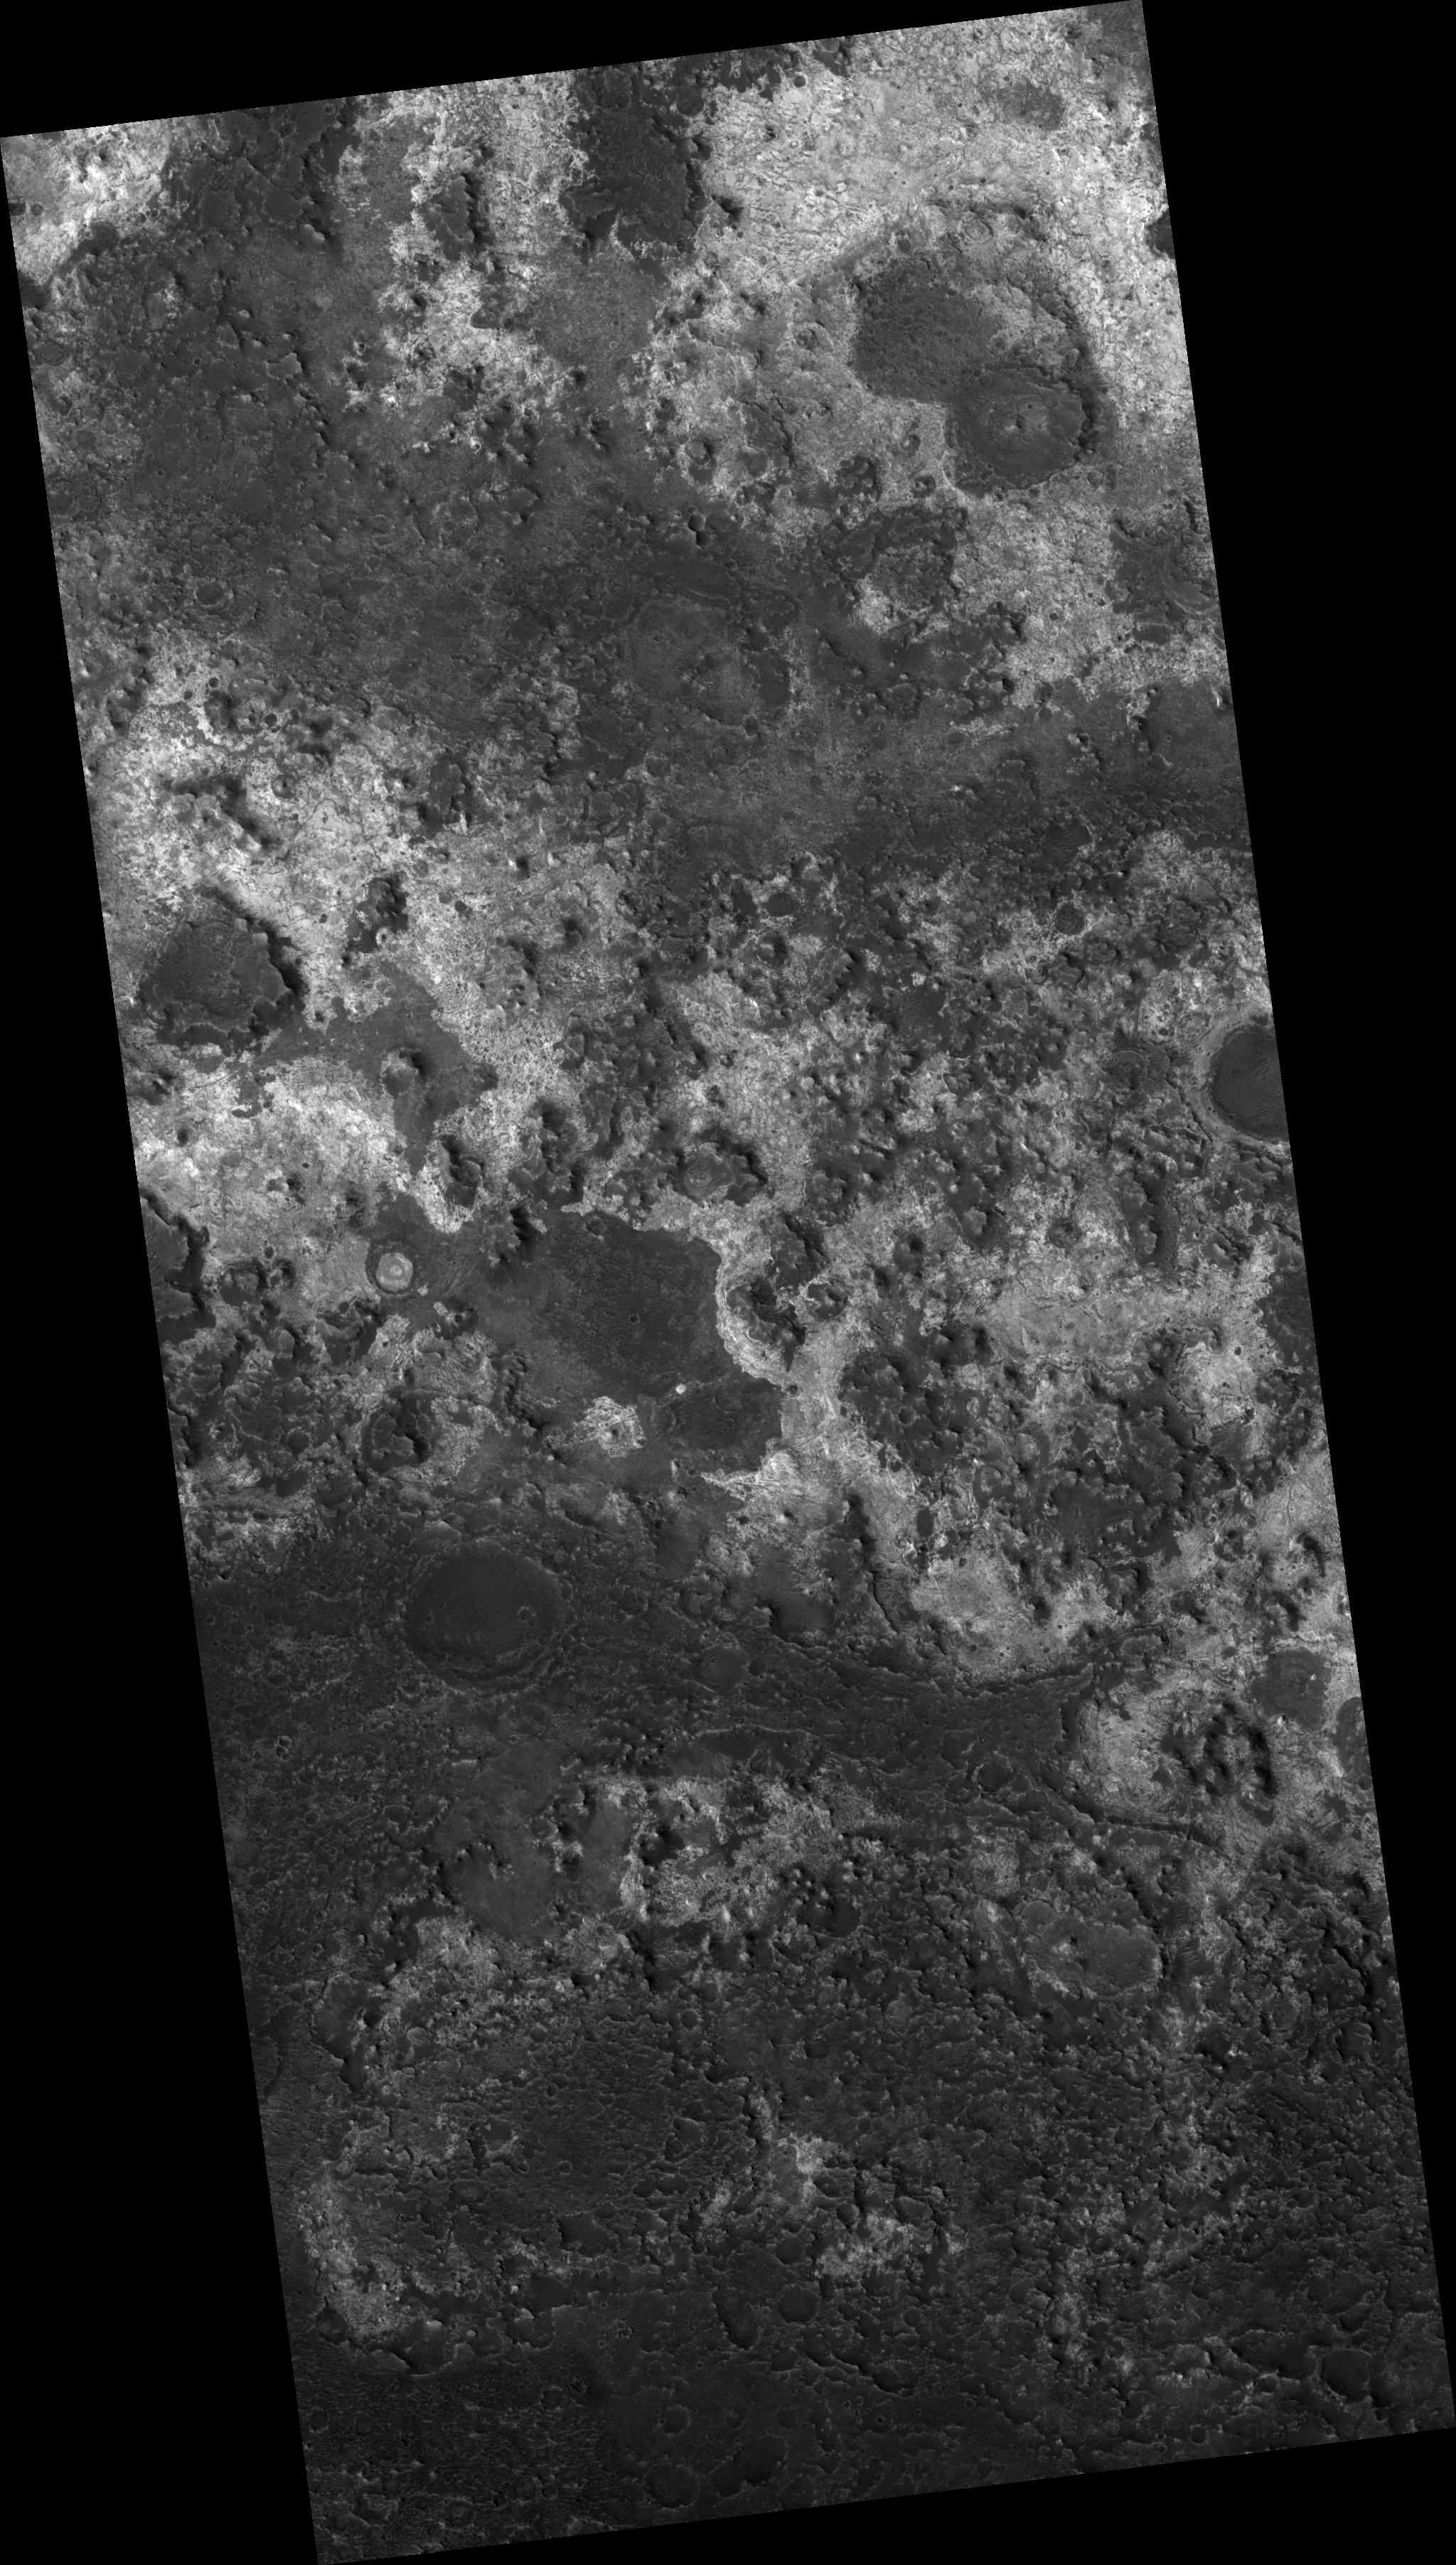

Proposed MSL Site in Mawrth Vallis

HiRISE image (PSP_003063_2050) of proposed landing site for the Mars Science Laboratory (MSL) in Mawrth Vallis.

Observation Toolbox
Acquisition date: 3 March 2007
Local Mars time: 3:32 PM
Degrees latitude (centered): 24.9°
Degrees longitude (East): 340.2°
Range to target site: 292.0 km (182.5 miles)
Original image scale range: 29.2 cm/pixel (with 1 x 1 binning) so objects ~88 cm across are resolved
Map-projected scale: 25 cm/pixel and north is up
Map-projection: EQUIRECTANGULAR
Emission angle: 10.0°
Phase angle: 72.2°
Solar incidence angle: 63°, with the Sun about 27° above the horizon
Solar longitude: 205.3°, Northern Summer

NASA’s Jet Propulsion Laboratory, a division of the California Institute of Technology in Pasadena, manages the Mars Reconnaissance Orbiter for NASA’s Science Mission Directorate, Washington. Lockheed Martin Space Systems, Denver, is the prime contractor for the project and built the spacecraft. The High Resolution Imaging Science Experiment is operated by the University of Arizona, Tucson, and the instrument was built by Ball Aerospace and Technology Corp., Boulder, Colo.

Credit: NASA/JPL/Univ. of Arizona